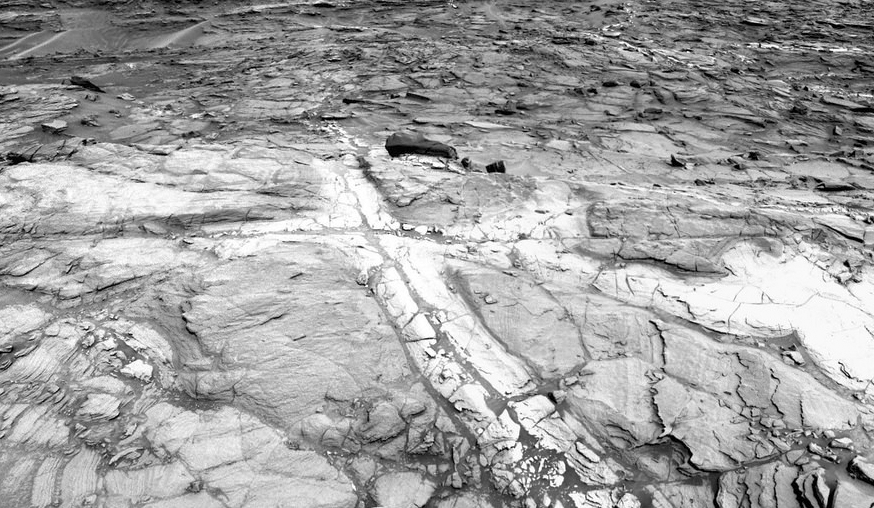

Discolored Fracture Zones in Martian Sandstone

Figure 1

Pale zones called “halos” border bedrock fractures visible in this 2015 image from NASA’s Curiosity Mars rover. The rover team determined that the halos are rich in silica, a clue to the duration of wet environmental conditions long ago. The location is on the lower slope of Mars’ Mount Sharp.

This view from NASA’s Curiosity Mars rover shows an example of discoloration closely linked to fractures in the Stimson formation sandstone on lower Mount Sharp. The pattern is evident along two perpendicular fractures.

Curiosity’s Navigation Camera (Navcam) acquired the component images of this mosaic on Aug. 23, 2015, during the 1.083rd Martian day, or sol, of the mission. The location is along the rover’s path between “Marias Pass” and “Bridger Basin.” In this region, the rover has found fracture zones to be associated with rock compositions enriched in silica, relative to surrounding bedrock.

NASA’s Jet Propulsion Laboratory, a division of the California Institute of Technology in Pasadena, manages the Curiosity project for NASA’s Science Mission Directorate, Washington. JPL built the rover and Navcam.

Credit: NASA/JPL-Caltech